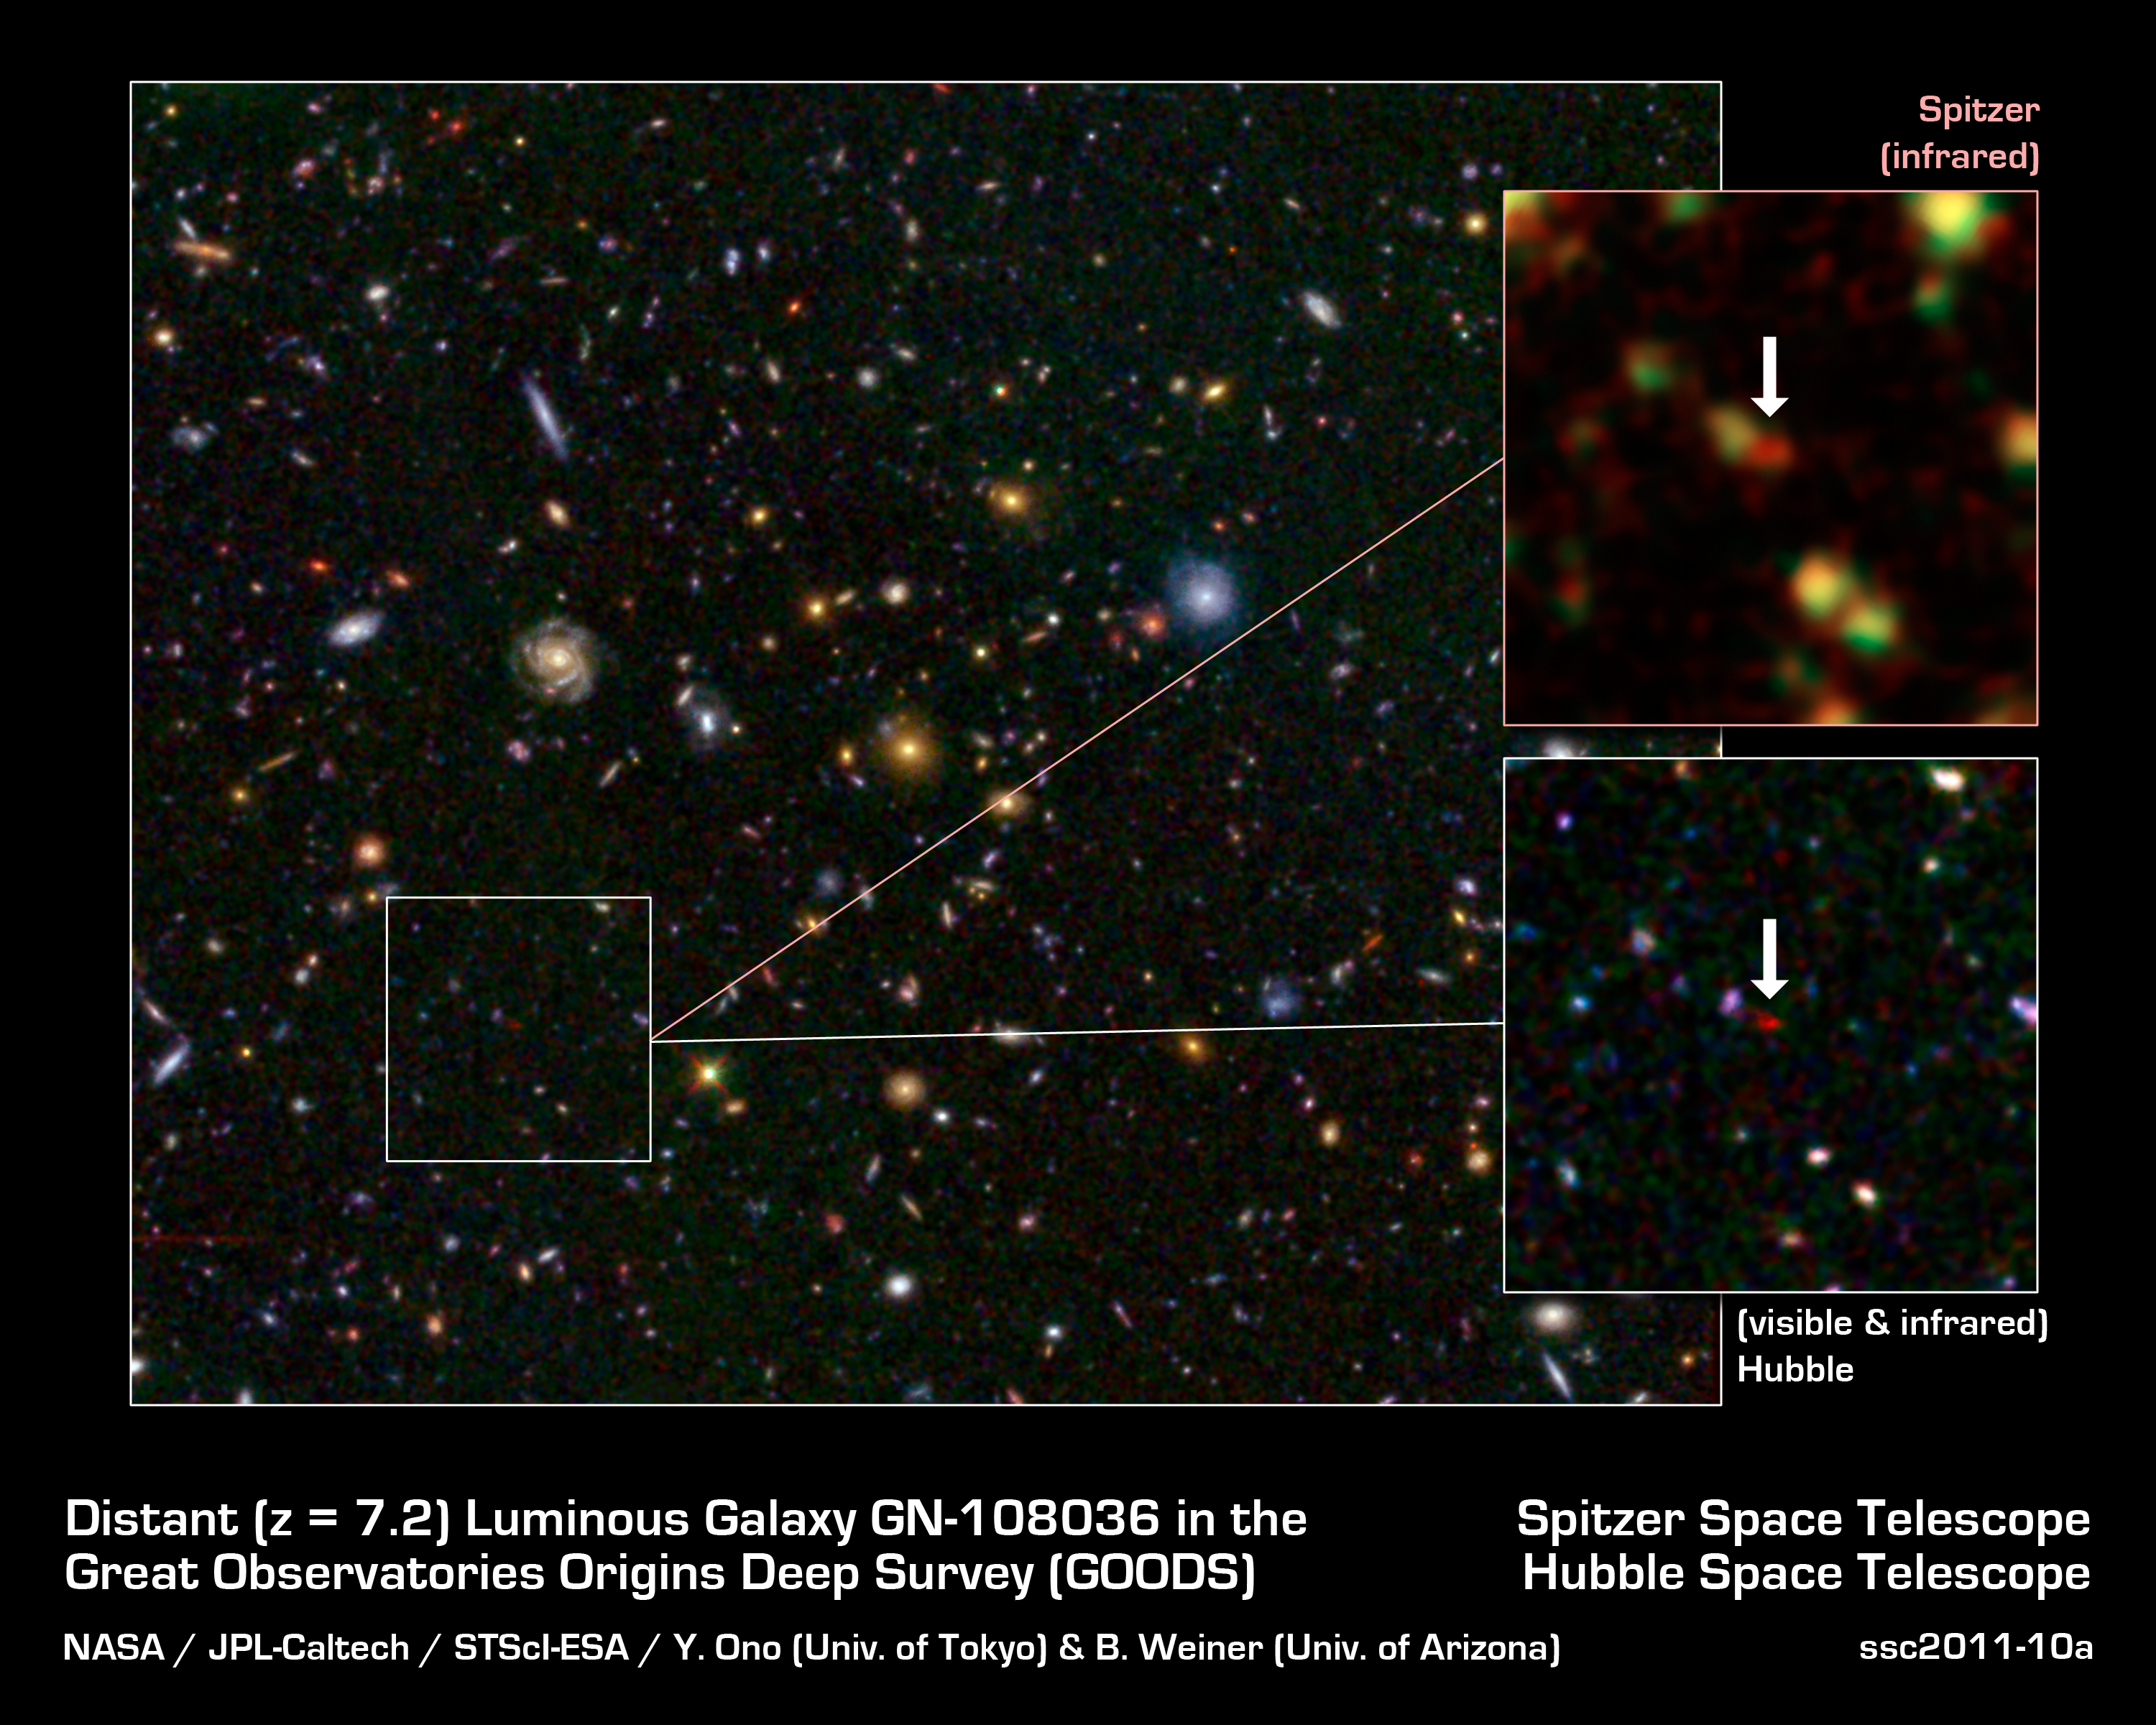

Distant Galaxy Bursts with Stars

This image shows one of the most distant galaxies known, called GN-108036, dating back to 750 million years after the Big Bang that created our universe. The galaxy's light took 12.9 billion years to reach us.

The galaxy was discovered and confirmed using the Subaru telescope and the W.M. Keck Observatory, respectively, both located atop Mauna Kea in Hawaii. After the galaxy was discovered, astronomers looked at infrared observations of it taken by NASA's Spitzer and Hubble space telescopes, and were surprised by how bright the galaxy appeared. This brightness resulted from an extreme burst of star formation -- a rare event for such an early cosmic era. In fact, GN-108036 is the most luminous galaxy found to date at these great distances.

Astronomers refer to a galaxy's distance by its "redshift," a number that refers to how much the light has been stretched to longer, redder wavelengths by the expansion of the universe. Galaxies with higher redshifts are more distant, and are seen farther back in time. GN-108036 has a redshift of 7.2, making it one of only a handful of galaxies detected this far away and this early in cosmic history.

The main Hubble image shows a field of galaxies, known as the Great Observatories Origins Deep Survey, or GOODS. A close-up of the Hubble image, and a Spitzer image, are called out at right. In the Spitzer image, infrared light captured by its Infrared Array Camera at wavelengths of 3.6 and 4.5 microns is colored green and red, respectively. In the Hubble image, visible light taken by its Advanced Camera for Surveys instrument at 0.6 and 0.9 microns is blue and green, respectively, while infrared light captured by Hubble's new Wide Field Camera 3 at 1.6 microns is red. GN-108036 is only detected in the infrared, and is completely invisible in the optical Hubble images, explaining its very red color in this picture.

Credit: NASA / JPL-Caltech / STScI-ESA / Y. Ono (Univ. of Tokyo) & B. Weiner (Univ. of Arizona)